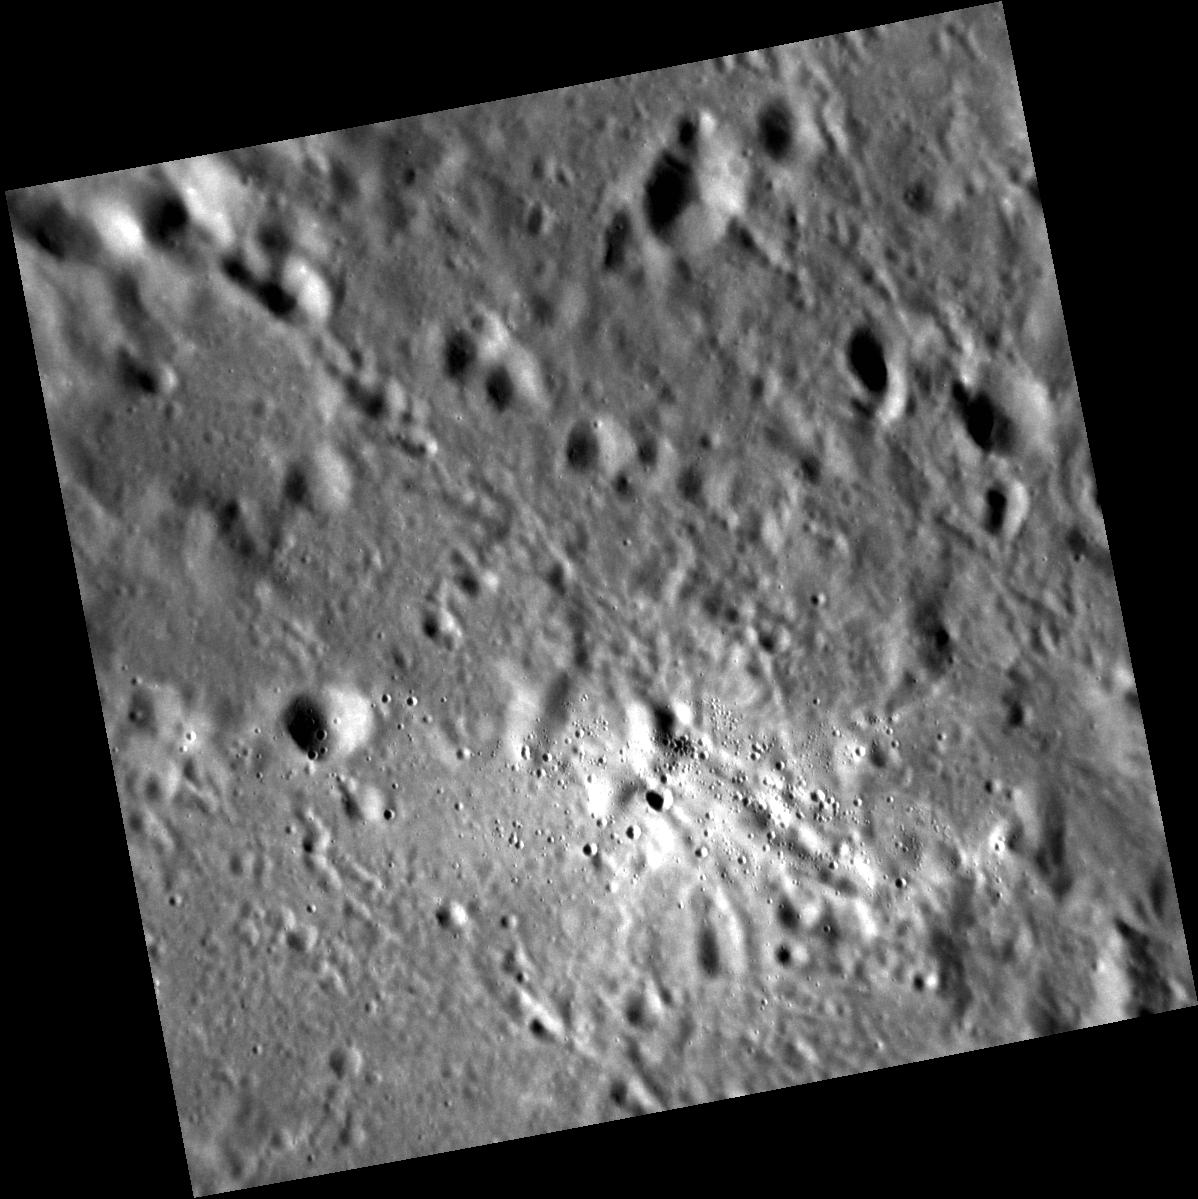

The Details of a Ray

What could have caused this small, bright swarm of impact craters? The fact that they are fairly similar in size and clustered together suggests that they are secondary craters, which form when material from a larger primary crater is ejected and impacts the surrounding terrain. The high albedo and sharp rims and walls of these small craters also suggest they formed relatively recently, though no large fresh craters are seen in the immediate surroundings. Instead, they appear to originate from Fonteyn crater, just over 1,000 km (622 mi.) to the east. This small, bright patch is a segment of one of Fonteyn’s beautiful rays, and shows just how important a process secondary cratering is on Mercury, such that even craters around 29 km (18 mi.) in diameter can affect the surface great distances away.

This image was acquired as a high-resolution targeted observation. Targeted observations are images of a small area on Mercury’s surface at resolutions much higher than the 200-meter/pixel morphology base map. It is not possible to cover all of Mercury’s surface at this high resolution, but typically several areas of high scientific interest are imaged in this mode each week.

Date acquired: August 30, 2012
Image Mission Elapsed Time (MET): 254798310
Image ID: 2485907
Instrument: Narrow Angle Camera (NAC) of the Mercury Dual Imaging System (MDIS)
Center Latitude: 28.45°
Center Longitude: 67.70° E
Resolution: 34 meters/pixel
Scale: This image is approximately 35 km (22 mi.) across
Incidence Angle: 69.9°
Emission Angle: 2.7°
Phase Angle: 72.5°

The MESSENGER spacecraft is the first ever to orbit the planet Mercury, and the spacecraft’s seven scientific instruments and radio science investigation are unraveling the history and evolution of the Solar System’s innermost planet. Visit the Why Mercury? section of this website to learn more about the key science questions that the MESSENGER mission is addressing. During the one-year primary mission, MDIS acquired 88,746 images and extensive other data sets. MESSENGER is now in a year-long extended mission, during which plans call for the acquisition of more than 80,000 additional images to support MESSENGER’s science goals.

These images are from MESSENGER, a NASA Discovery mission to conduct the first orbital study of the innermost planet, Mercury. For information regarding the use of images, see the MESSENGER image use policy.

Credit: NASA/Johns Hopkins University Applied Physics Laboratory/Carnegie Institution of Washington